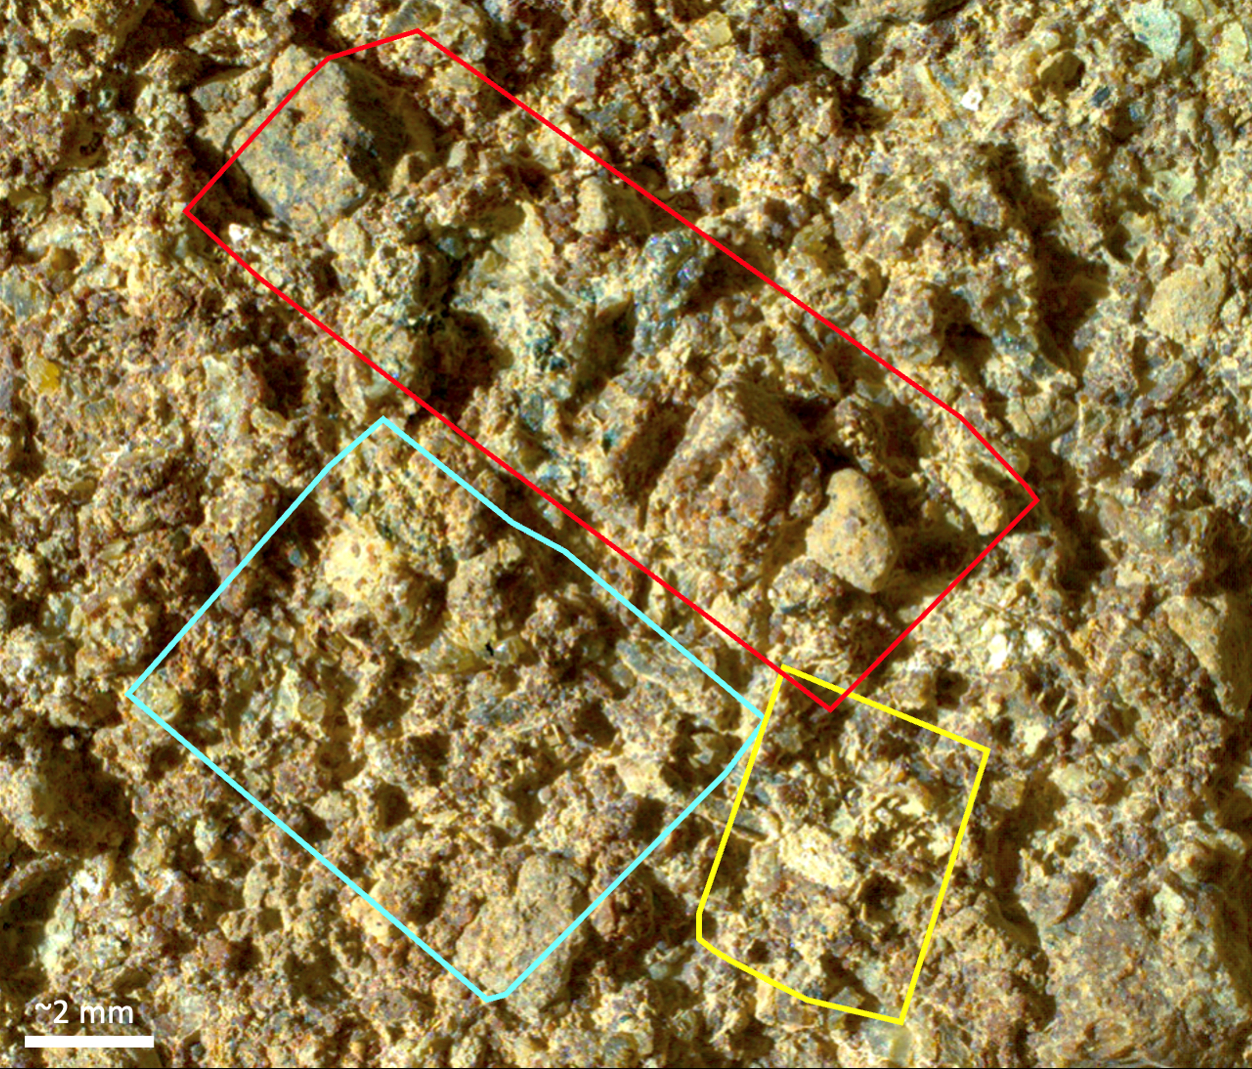

PIXL Instrument on NASA’s Perseverance Studies ‘Ouzel Falls’

Figure A

Figure B

Before collecting a rock sample at a spot nicknamed “Otis Peak,” NASA’s Perseverance Mars rover employed an abrasion tool to wear down the rock surface and then used the Planetary Instrument for X-ray Lithochemistry, or PIXL, to study the rock’s internal chemistry. This image of the abrasion patch, dubbed “Ouzel Falls,” was taken in May 2023 by WATSON (Wide Angle Topographic Sensor for Operations and eNgineering), a camera that is part of an instrument called Scanning Habitable Environments with Raman & Luminescence for Organics & Chemicals, or SHERLOC, on the end of the rover’s robotic arm. Data from PIXL is laid over the image.

Colored squares show different areas where PIXL’s X-ray beam scanned the rock’s surface. The instrument’s data found the rock was rich in phosphate, a material found in the DNA and cell membranes of all known life, and which also serves as a way to store and transfer energy within living things.

Figure A shows the image of Ouzel Falls with a list of materials identified within it, including large, millimeter-scale regions rich in phosphate.

Figure B, taken by one of Perseverance’s navigation cameras, shows two drill holes made when the rover captured the Otis Peak sample. The hole at upper left was Perseverance’s first attempt, where not enough sample was collected. The hole at lower right is the second, successful attempt, which was made in the same location as the Ouzel Falls abrasion patch.

The Ouzel Falls scan areas contain a rich diversity of other mineral grains, including igneous minerals transported as sand and pebbles, such as olivine and spinel, and minerals crystallized from water, such as carbonates, clays, and sulfates. Each of these record unique aspects of the magmatic, climatic, and paleoenvironmental history of the ancient lake within Jezero Crater and the surrounding region. This diversity will make the Otis Peak sample a treasure trove for scientists on Earth who may study it in the future.

WATSON was built by Malin Space Science Systems (MSSS) in San Diego and is operated jointly by MSSS and NASA’s Jet Propulsion Laboratory.

A key objective for Perseverance’s mission on Mars is astrobiology, including the search for signs of ancient microbial life. The rover will characterize the planet’s geology and past climate, pave the way for human exploration of the Red Planet, and be the first mission to collect and cache Martian rock and regolith (broken rock and dust).

Subsequent NASA missions, in cooperation with ESA (European Space Agency), would send spacecraft to Mars to collect these sealed samples from the surface and return them to Earth for in-depth analysis.

The Mars 2020 Perseverance mission is part of NASA’s Moon to Mars exploration approach, which includes Artemis missions to the Moon that will help prepare for human exploration of the Red Planet.

JPL, which is managed for NASA by Caltech in Pasadena, California, built and manages operations of the Perseverance rover.

Credit: NASA/JPL-Caltech/MSSS